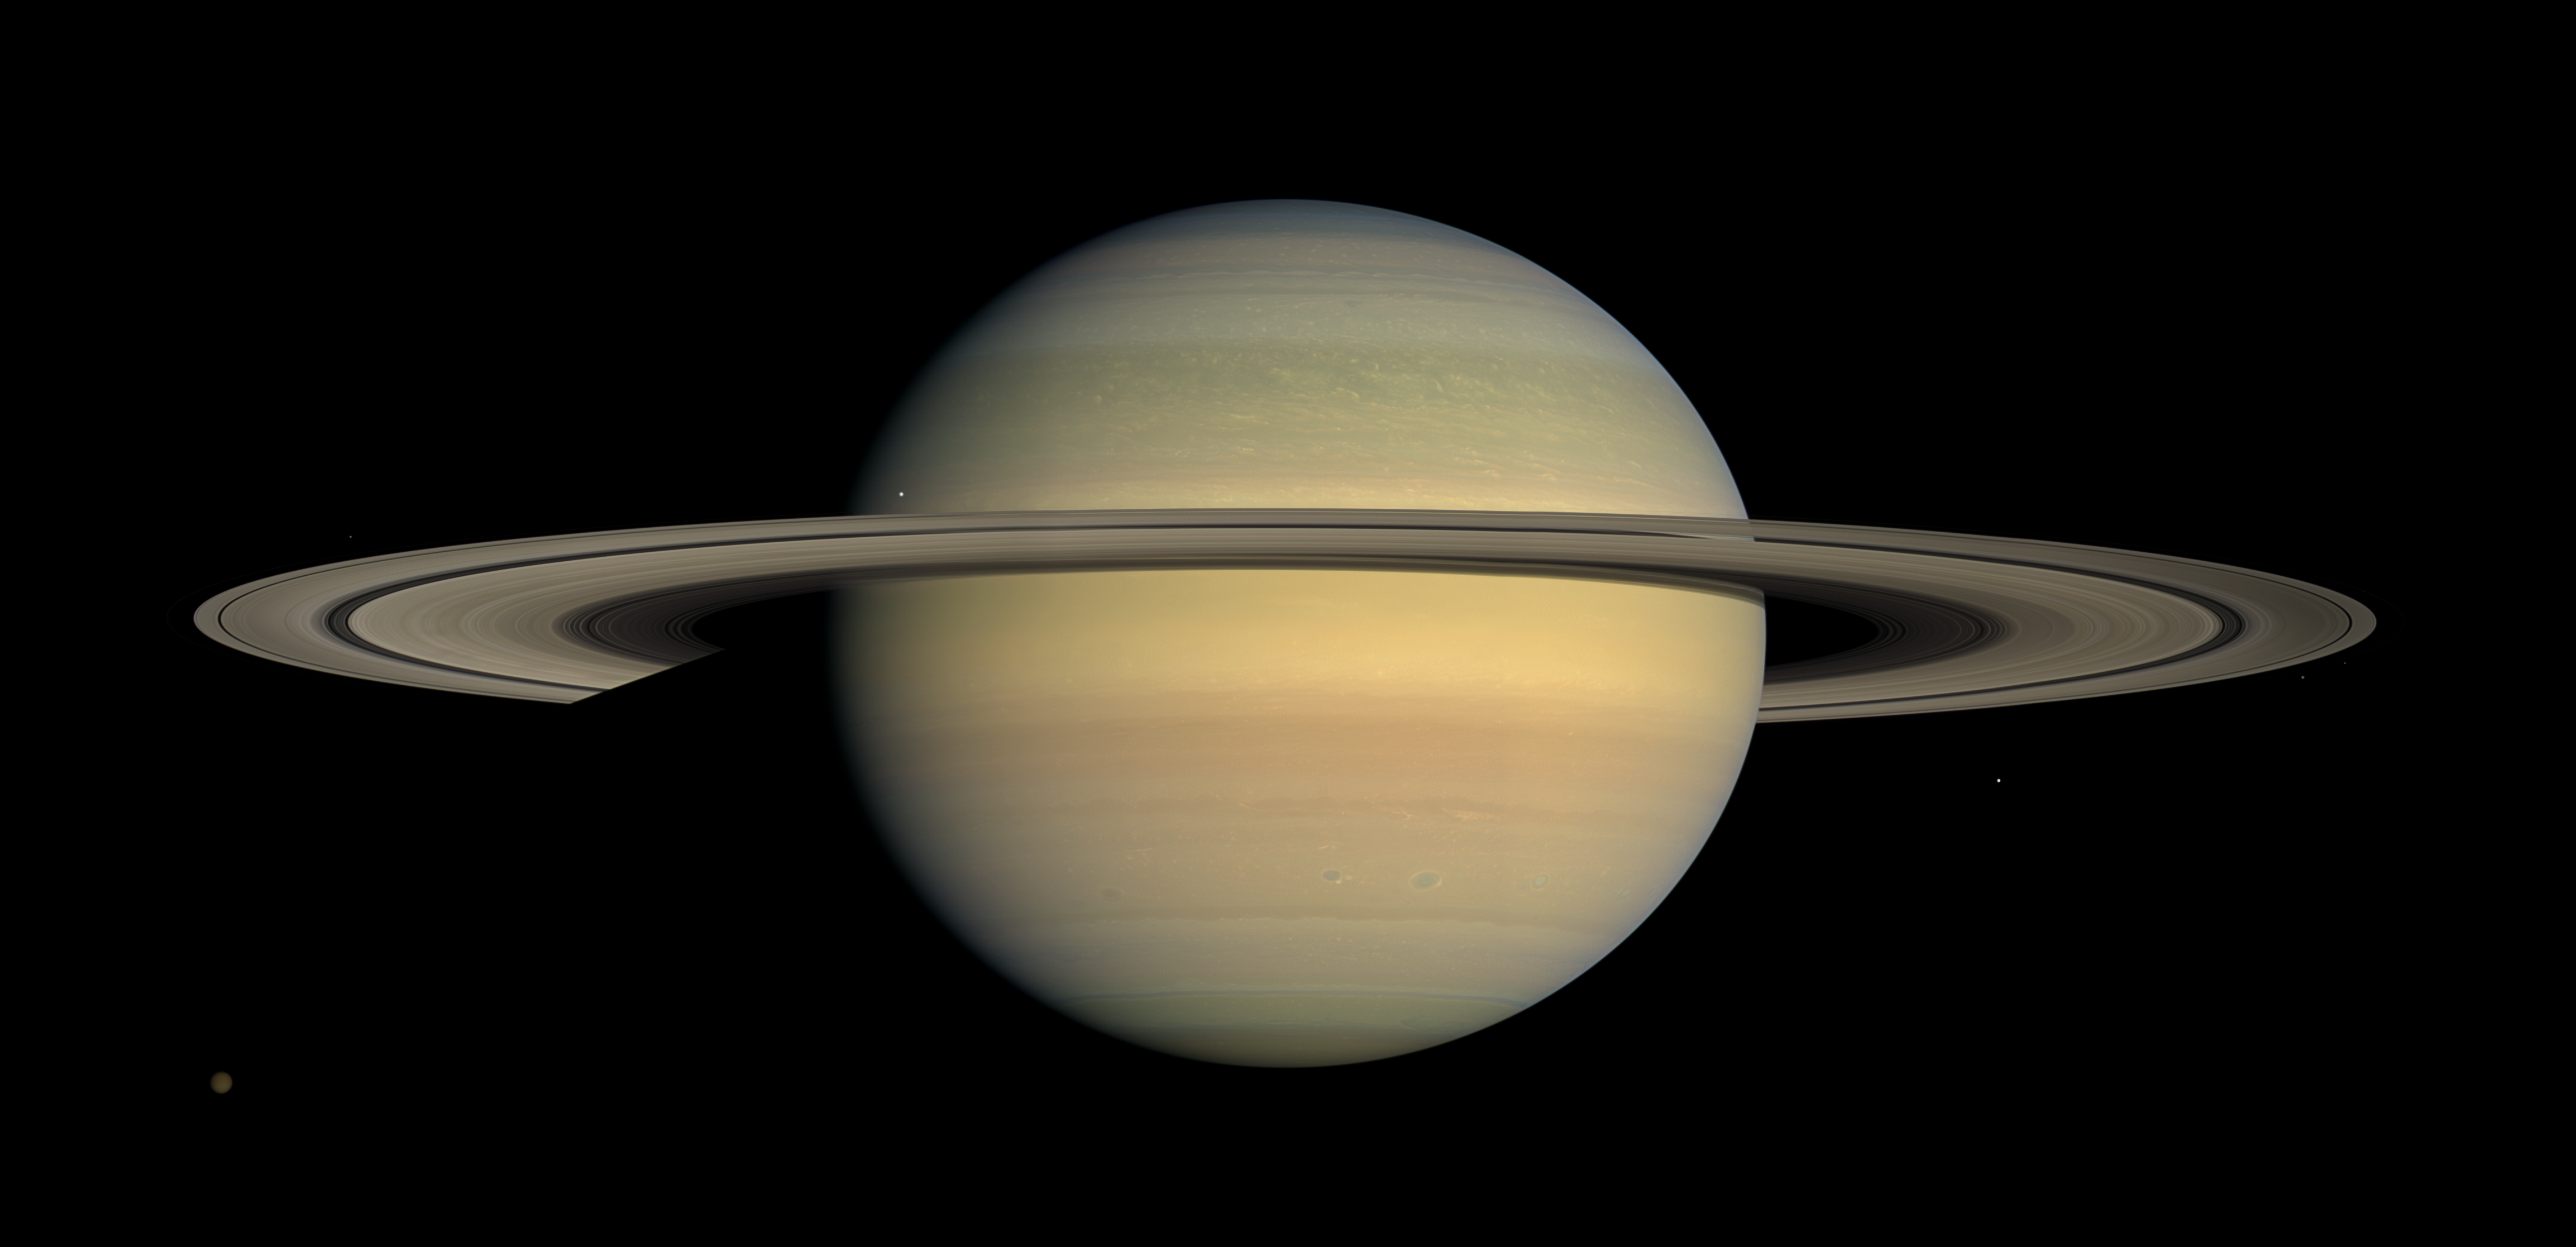

Saturn … Four Years On

As Saturn advances in its orbit toward equinox and the sun gradually moves northward on the planet, the motion of Saturn’s ring shadows and the changing colors of its atmosphere continue to transform the face of Saturn as seen by Cassini.

This captivating natural color view was created from images collected shortly after Cassini began its extended Equinox Mission in July 2008. It can be contrasted with earlier images from the spacecraft’s four-year prime mission that show the shadow of Saturn’s rings first draped high over the planet’s northern hemisphere, then shifting southward as northern summer changed to spring (see PIA06606 and PIA09793). During this time, the colors of the northern hemisphere have evolved from azure blue to a multitude of muted-colored bands.

This mosaic combines 30 images—10 each of red, green and blue light—taken over the course of approximately two hours as Cassini panned its wide-angle camera across the entire planet and ring system on July 23, 2008, from a southerly elevation of 6 degrees.

Six moons complete this constructed panorama: Titan (5,150 kilometers, or 3,200 miles, across), Janus (179 kilometers, or 111 miles, across), Mimas (396 kilometers, or 246 miles, across), Pandora (81 kilometers, or 50 miles, across), Epimetheus (113 kilometers, or 70 miles, across) and Enceladus (504 kilometers, or 313 miles, across).

NASA’s Cassini spacecraft captured these images at a distance of approximately 1.1 million kilometers (690,000 miles) from Saturn and at a sun-Saturn-spacecraft, or phase, angle of 20 degrees. Image scale is 70 kilometers (43.6 miles) per pixel.

The Cassini-Huygens mission is a cooperative project of NASA, the European Space Agency and the Italian Space Agency. The Jet Propulsion Laboratory, a division of the California Institute of Technology in Pasadena, manages the mission for NASA’s Science Mission Directorate, Washington, D.C. The Cassini orbiter and its two onboard cameras were designed, developed and assembled at JPL. The imaging operations center is based at the Space Science Institute in Boulder, Colo.

Credit: NASA/JPL/Space Science Institute